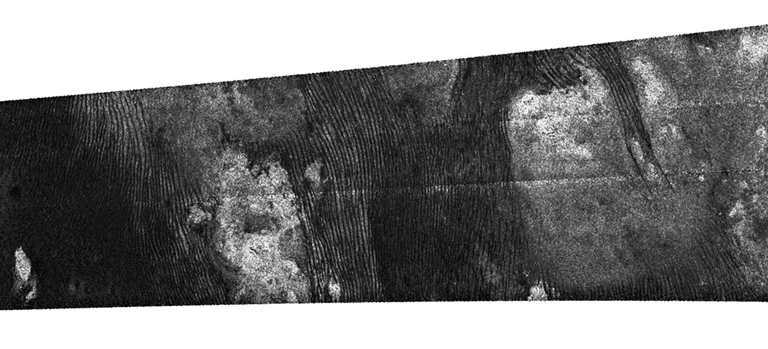

Titan Radar Swath (T-58 Flyby – July 8, 2009)

This image was obtained by NASA’s Cassini radar instrument during a flyby on July 8, 2009. North-South Swath across the southern anti-Saturn hemisphere (Ontario Lacus, Shangri-la/Xanadu Boundary, South Polar dry lakes).

The radar antenna was pointing toward Titan at a 900 km altitude at the closest approach.

The image has been processed with a resolution of 128 pixels/deg.

The Cassini-Huygens mission is a cooperative project of NASA, the European Space Agency and the Italian Space Agency. The Jet Propulsion Laboratory, a division of the California Institute of Technology in Pasadena, manages the mission for NASA’s Science Mission Directorate. The Cassini orbiter was designed, developed and assembled at JPL. The radar instrument was built by JPL and the Italian Space Agency, working with team members from the United States and several European countries.

Credit: NASA/JPL-Caltech/ASI